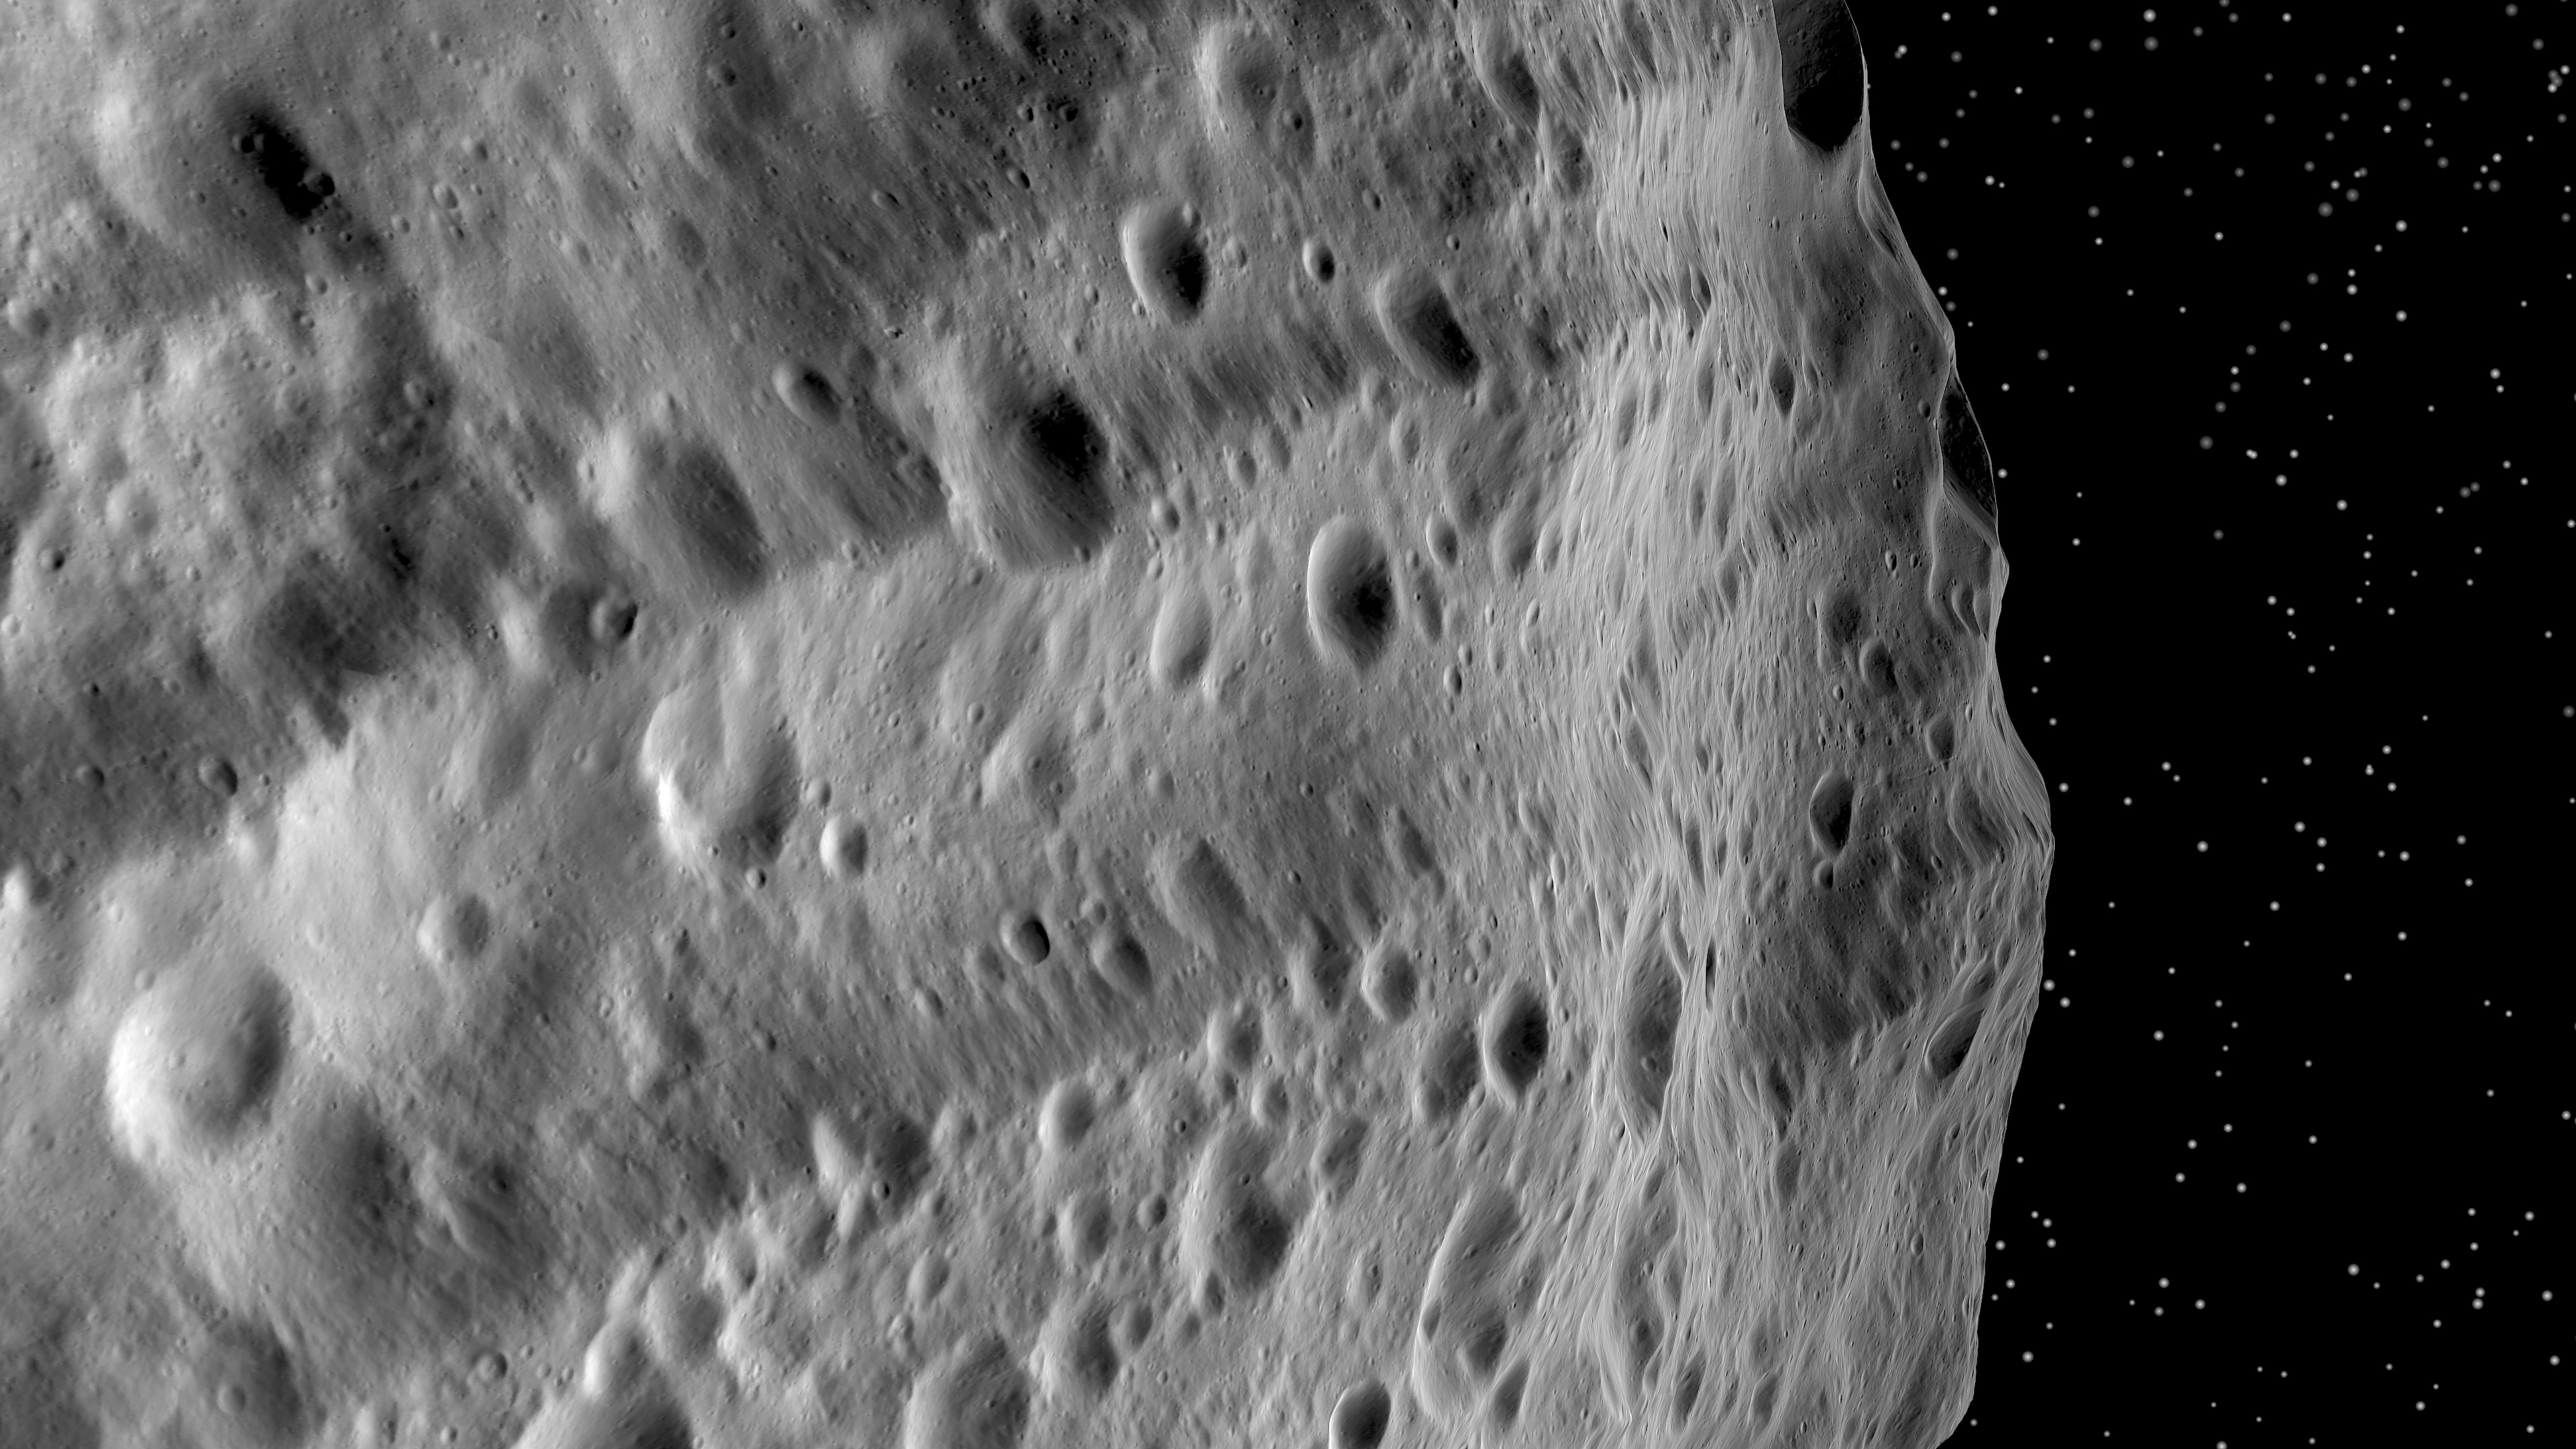

Huge Troughs on Vesta

This image from NASA’s Dawn mission shows huge grooves on the giant asteroid Vesta that were the result of mega impacts at the south pole. As Dawn sent the first close-up images of Vesta back to Earth in July 2011, scientists immediately noticed numerous grooves, as if created by a gigantic plow. This image shows two grooves in the Divalia Fossa system, running parallel to the lower edge of the image.

The majority of these grooves extend along the equator, but a second group — inclined with respect to the equator — have been identified in the northern hemisphere. These parallel trenches are usually several hundred miles (kilometers) long, up to 9 miles (15 kilometers) wide and more than a half mile (1 kilometer) deep. They are the result of two large asteroid impacts far in the southern hemisphere, demonstrating that impact events that occurred hundreds of miles (kilometers) apart caused shocks throughout Vesta and altered its surface.

The scene is an artificially generated oblique view of the grooves (or troughs) that run along Vesta’s equator. The image was rendered from a global mosaic of Vesta processed from thousands of individual images obtained by the framing camera between January and April 2012. The altitude was approximately 130 miles (210 kilometers) above Vesta’s surface. The image resolution is about 70 feet (20 meters) per pixel.

The Dawn mission to Vesta and Ceres is managed by NASA’s Jet Propulsion Laboratory, a division of the California Institute of Technology in Pasadena, for NASA’s Science Mission Directorate, Washington. UCLA is responsible for overall Dawn mission science. The Dawn framing cameras were developed and built under the leadership of the Max Planck Institute for Solar System Research, Katlenburg-Lindau, Germany, with significant contributions by DLR German Aerospace Center, Institute of Planetary Research, Berlin, and in coordination with the Institute of Computer and Communication Network Engineering, Braunschweig. The framing camera project is funded by the Max Planck Society, DLR and NASA/JPL.

Credit: NASA/JPL-Caltech/UCLA/MPS/DLR/IDA